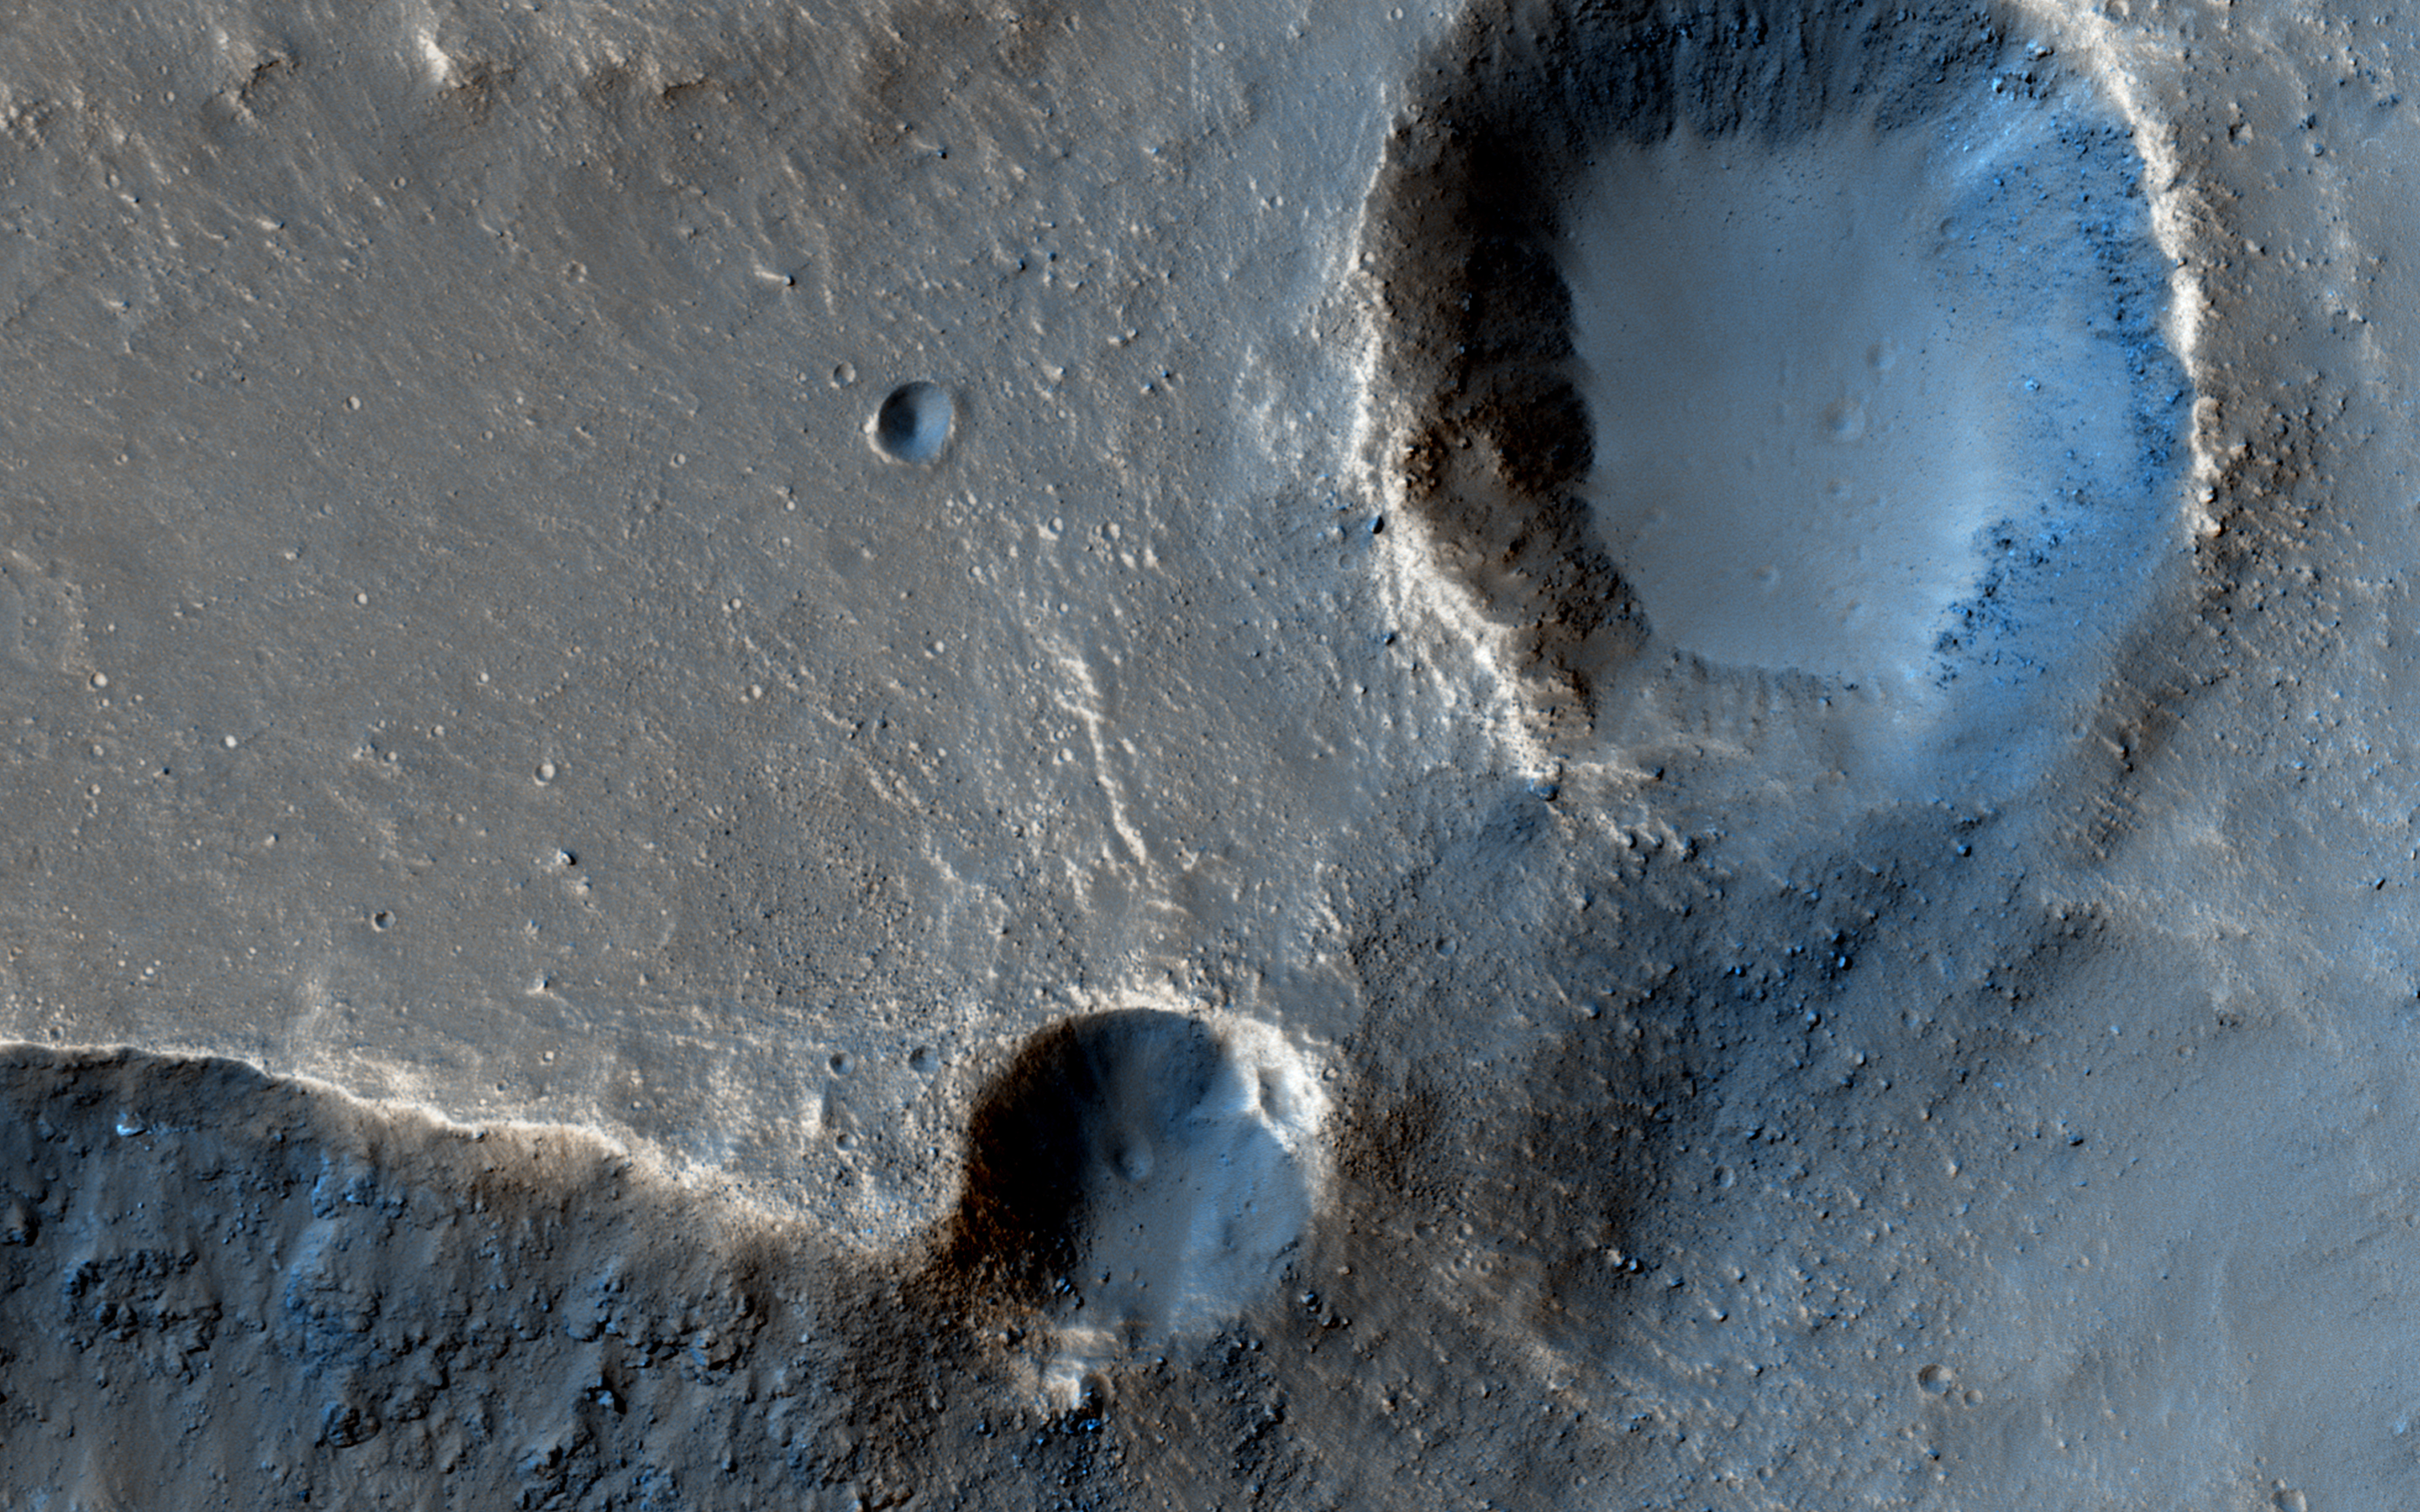

The Case of the Missing Crater Rim

In this observation from NASA’s Mars Reconnaissance Orbiter, these two craters perched at the edge of an outflow channel, appear to have lost a portion of their crater rims during a flood event.

Alternatively, it is also possible that the craters impacted the edge of the outflow channel after the flood occurred and we are seeing the difference in the strength of the material impacted.

The map is projected here at a scale of 50 centimeters (19.7 inches) per pixel. [The original image scale is 53.4 centimeters (21 inches) per pixel (with 2 x 2 binning); objects on the order of 160 centimeters (63 inches) across are resolved.] North is up.

The University of Arizona, Tucson, operates HiRISE, which was built by Ball Aerospace & Technologies Corp., Boulder, Colo. NASA’s Jet Propulsion Laboratory, a division of Caltech in Pasadena, California, manages the Mars Reconnaissance Orbiter Project for NASA’s Science Mission Directorate, Washington.

Credit: NASA/JPL-Caltech/Univ. of Arizona